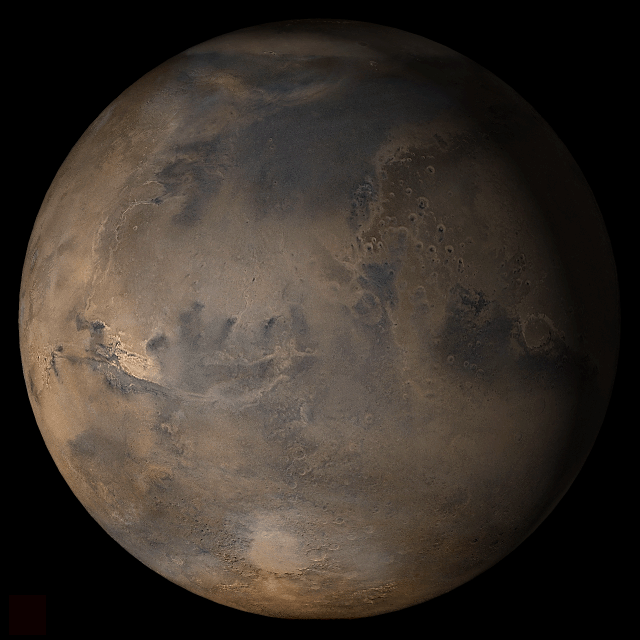

Mars at Ls 12°: Acidalia/Mare Erythraeum

15 February 2006
This picture is a composite of Mars Global Surveyor (MGS) Mars Orbiter Camera (MOC) daily global images acquired at Ls 12° during a previous Mars year. This month, Mars looks similar, as Ls 12° occurs in mid-February 2006. The picture shows the Acidalia/Mare Erythraeum face of Mars. Over the course of the month, additional faces of Mars as it appears at this time of year are being posted for MOC Picture of the Day. Ls, solar longitude, is a measure of the time of year on Mars. Mars travels 360° around the Sun in 1 Mars year. The year begins at Ls 0°, the start of northern spring and southern autumn.

Season: Northern Winter/Southern Summer

Credit: NASA/JPL/Malin Space Science Systems